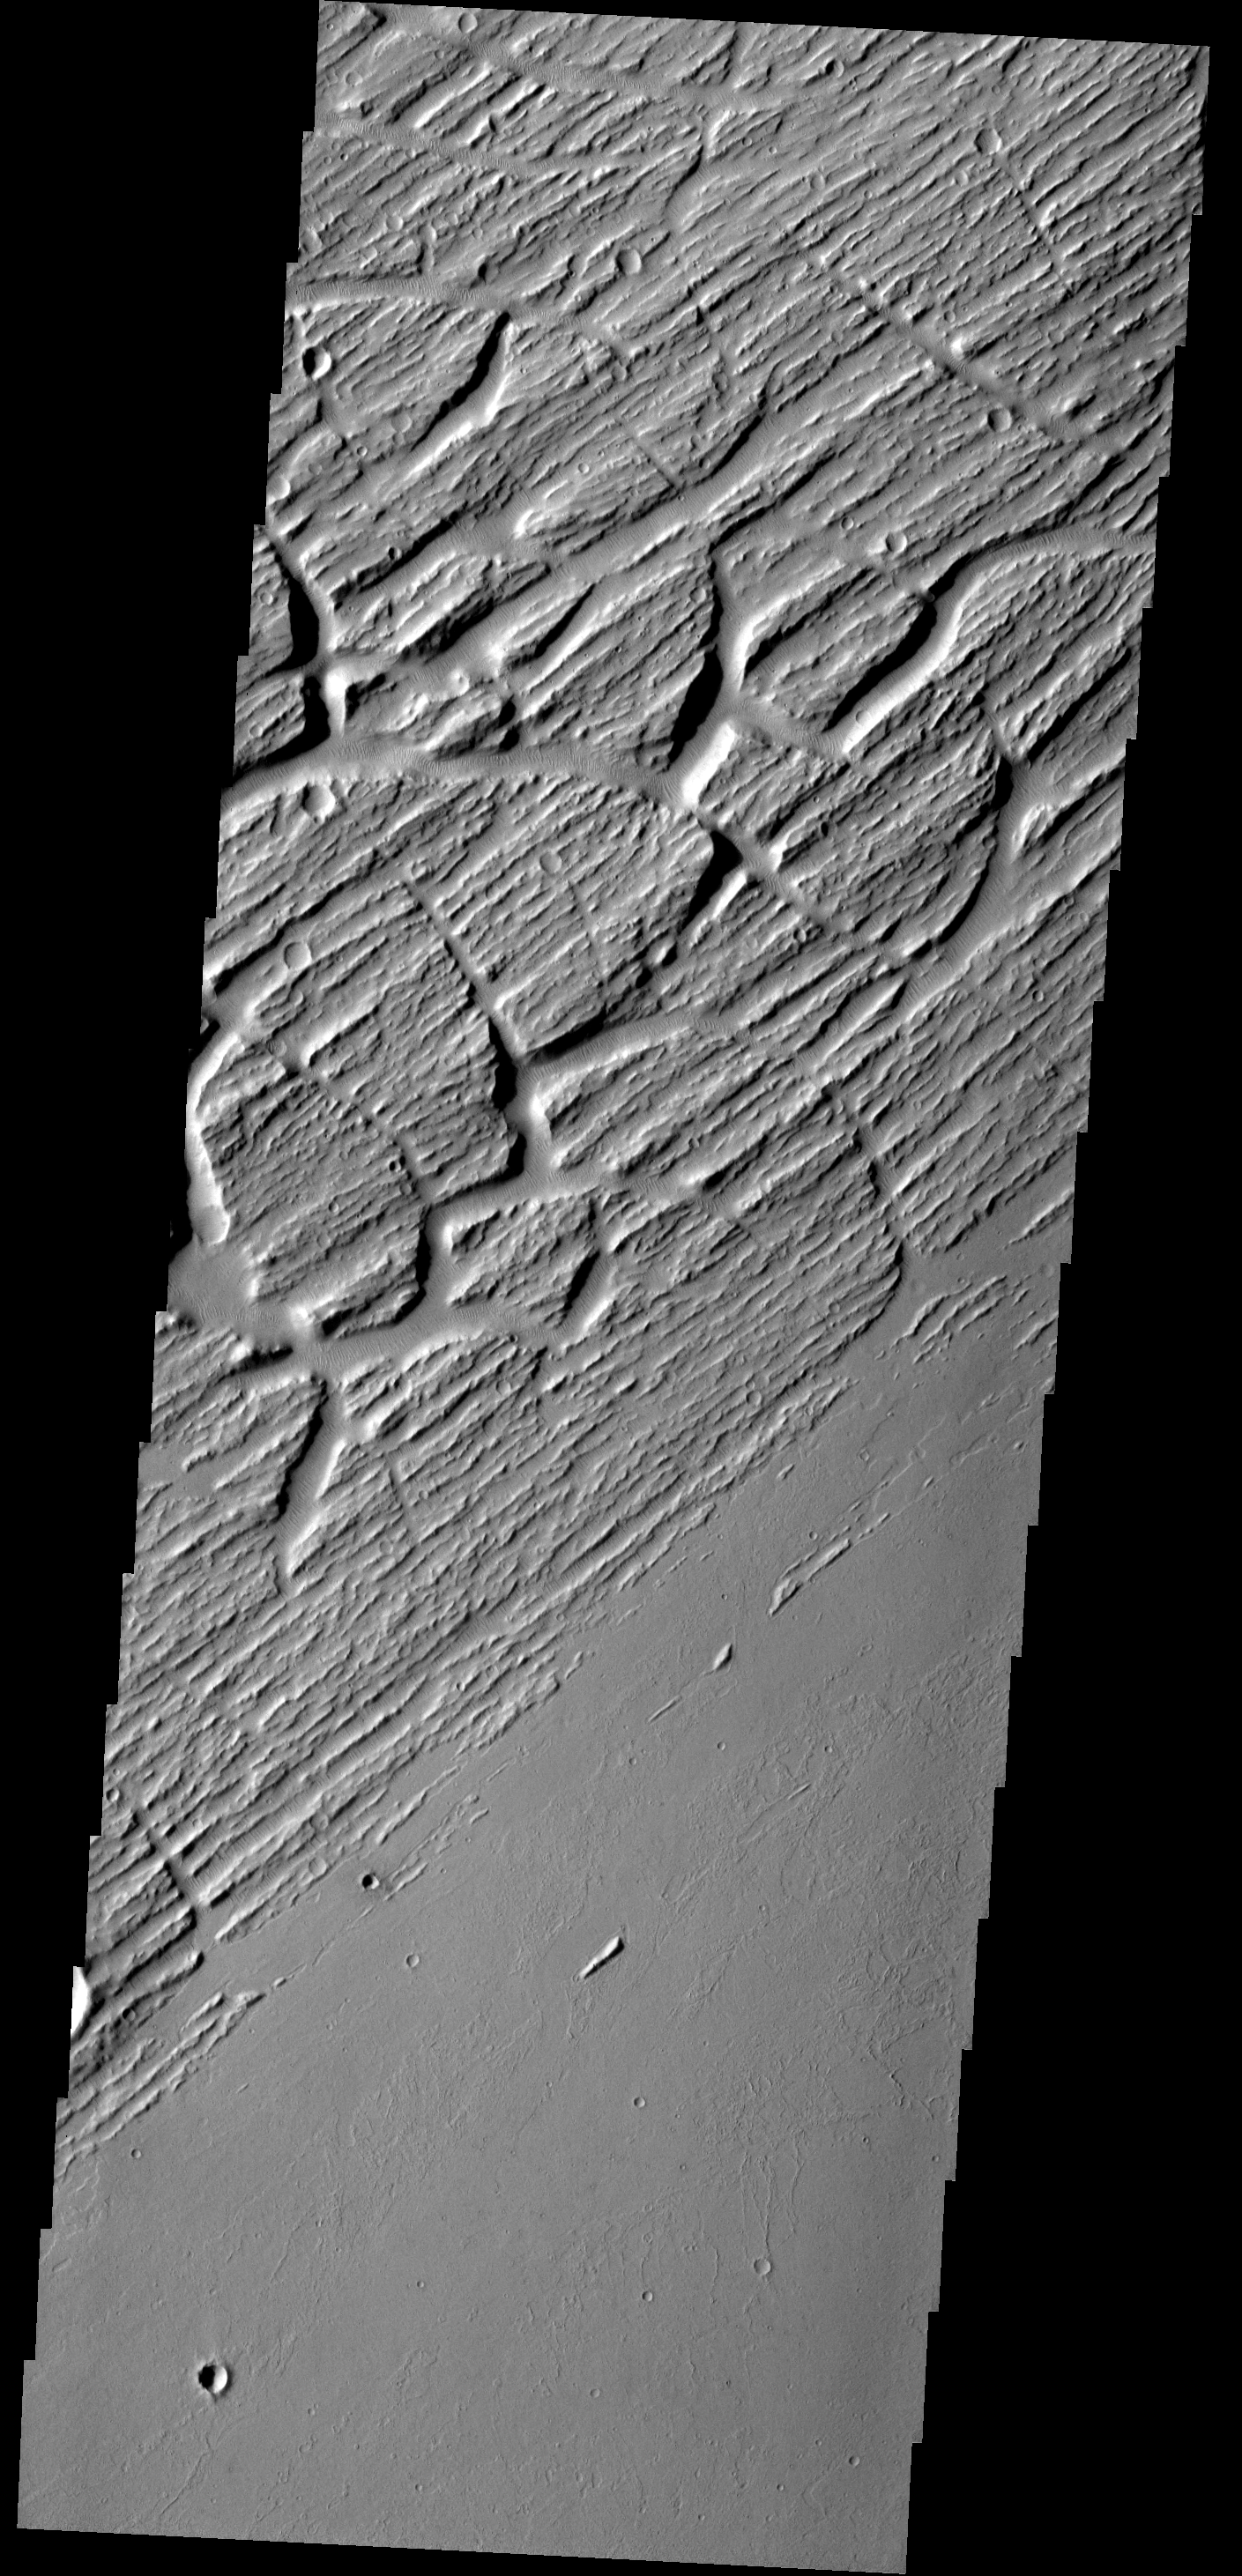

Grooves and Cracks

This image shows part of Sacra Sulci, a region of high standing grooves, crosscut by cracks and fractures. Lava flows are present to the south and sand dunes fill the floor of the large cracks.

Image information: VIS instrument. Latitude 22.1N, Longitude 285.1E. 18 meter/pixel resolution.

Please see the THEMIS Data Citation Note for details on crediting THEMIS images.

Note: this THEMIS visual image has not been radiometrically nor geometrically calibrated for this preliminary release. An empirical correction has been performed to remove instrumental effects. A linear shift has been applied in the cross-track and down-track direction to approximate spacecraft and planetary motion. Fully calibrated and geometrically projected images will be released through the Planetary Data System in accordance with Project policies at a later time.

NASA’s Jet Propulsion Laboratory manages the 2001 Mars Odyssey mission for NASA’s Office of Space Science, Washington, D.C. The Thermal Emission Imaging System (THEMIS) was developed by Arizona State University, Tempe, in collaboration with Raytheon Santa Barbara Remote Sensing. The THEMIS investigation is led by Dr. Philip Christensen at Arizona State University. Lockheed Martin Astronautics, Denver, is the prime contractor for the Odyssey project, and developed and built the orbiter. Mission operations are conducted jointly from Lockheed Martin and from JPL, a division of the California Institute of Technology in Pasadena.

Credit: NASA/JPL/ASU